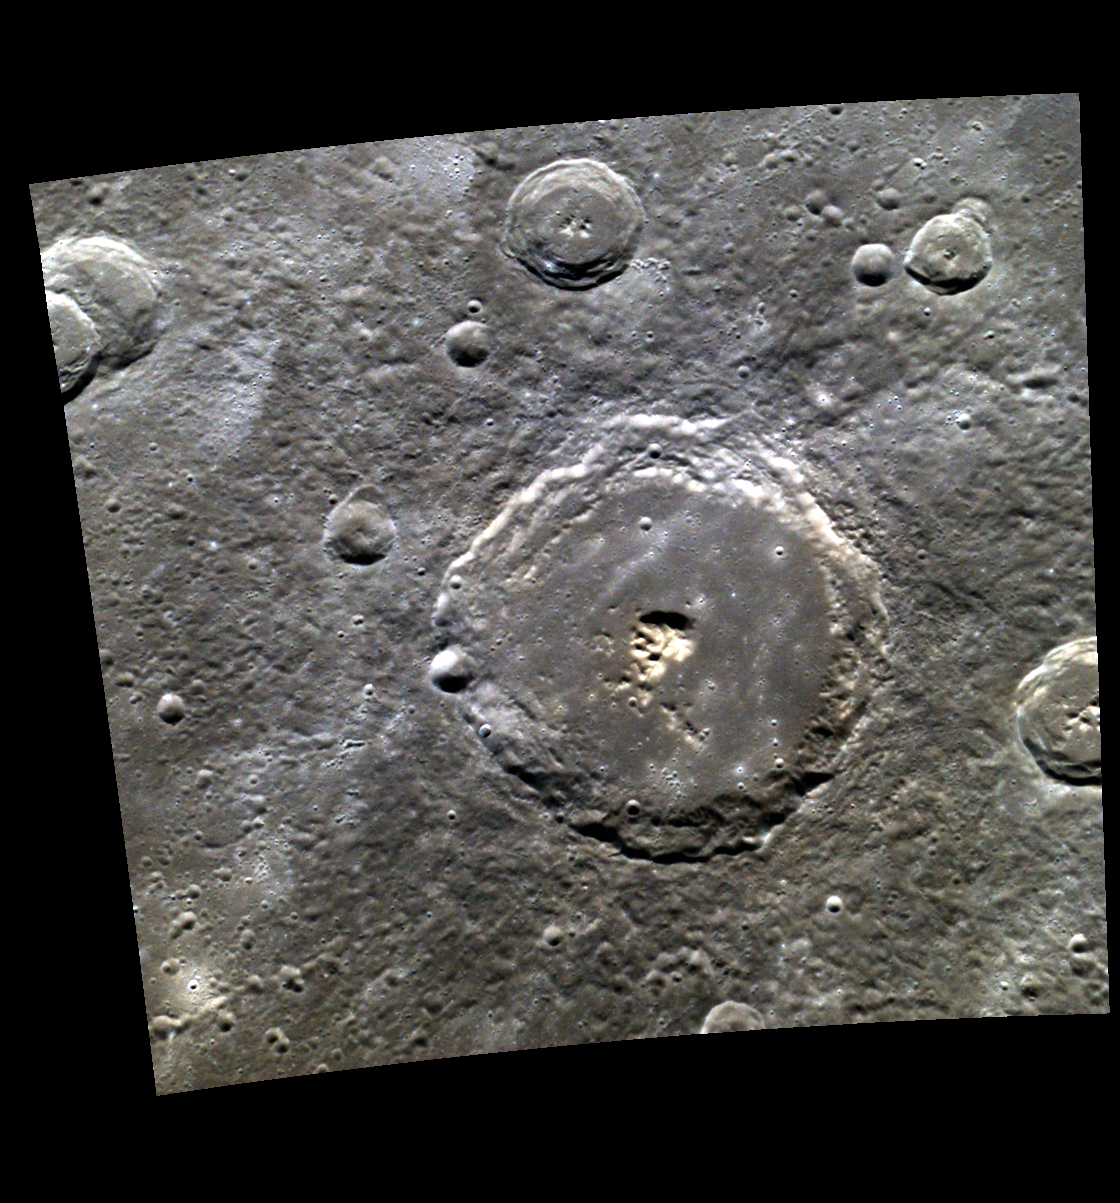

Sweet Soul Sister

Today’s image is a lovely color view of the impact crater Sor Juana. The crater interior contains smooth material, probably impact melt, that embays the central peak. The rim is relatively sharp, with well developed terraces. Sor Juana does not have its own rays – the bright ray patches containing chains and clusters of secondary craters that are dotted around the scene originated at Hokusai.

Sor Juana is named for Sor Juana Inés de la Cruz (Sister Joan Agnes of the Cross), a nun and poet who lived from 1651 to 1695 in what is now Mexico. Some authorities consider her body of work to be the most important in North America until the arrival of 19th Century poets such as Dickinson and Whitman.

This image was acquired as a high-resolution targeted color observation. Targeted color observations are images of a small area on Mercury’s surface at resolutions higher than the 1-kilometer/pixel 8-color base map. During MESSENGER’s one-year primary mission, hundreds of targeted color observations were obtained. During MESSENGER’s extended mission, high-resolution targeted color observations are more rare, as the 3-color base map covered Mercury’s northern hemisphere with the highest-resolution color images that are possible.

Date acquired: April 07, 2011
Image Mission Elapsed Time (MET): 210677654, 210677650, 210677646
Image ID: 102052, 102051, 102050
Instrument: Wide Angle Camera (WAC) of the Mercury Dual Imaging System (MDIS)
WAC filters: 9, 7, 6 (996, 748, 433 nanometers) in red, green, and blue
Center Latitude: 50.8°
Center Longitude: 333.8° E
Resolution: 224 meters/pixel
Scale: Sor Juana crater is about 94 km (58 mi.) in diameter
Incidence Angle: 50.9°
Emission Angle: 1.4°
Phase Angle: 52.3°
North is up in this image.

The MESSENGER spacecraft is the first ever to orbit the planet Mercury, and the spacecraft’s seven scientific instruments and radio science investigation are unraveling the history and evolution of the Solar System’s innermost planet. During the first two years of orbital operations, MESSENGER acquired over 150,000 images and extensive other data sets. MESSENGER is capable of continuing orbital operations until early 2015.

For information regarding the use of images, see the MESSENGER image use policy.

Credit: NASA/Johns Hopkins University Applied Physics Laboratory/Carnegie Institution of Washington